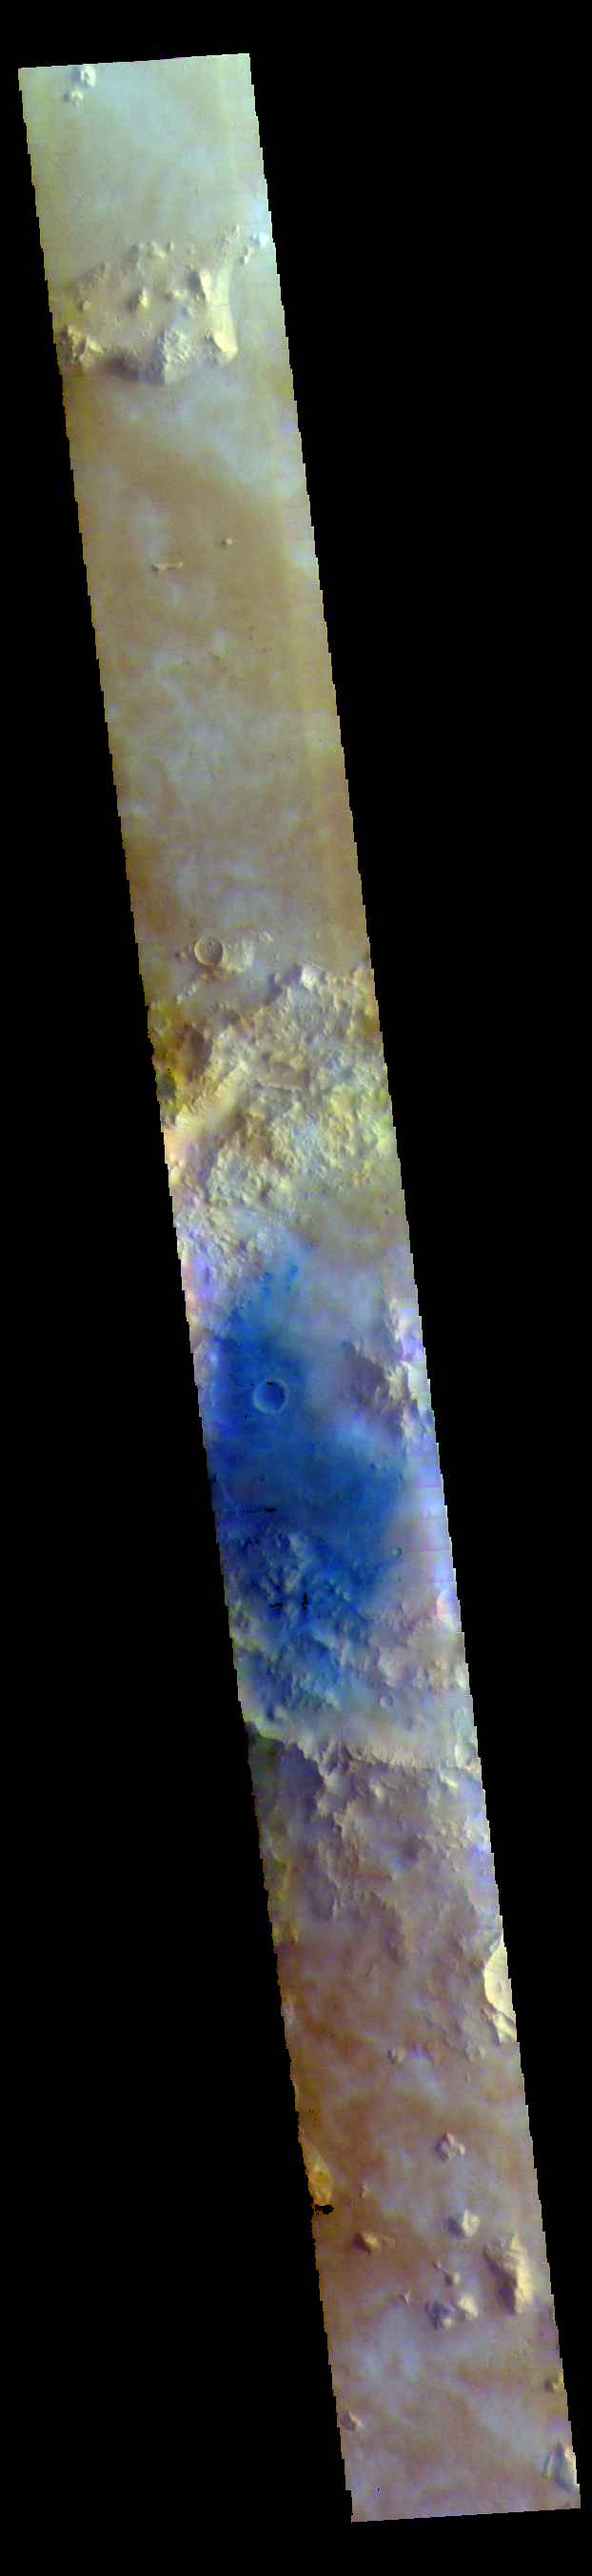

Tombaugh Crater – False Color

Tombaugh Crater is in the center of this VIS image. Dark blue tones are basaltic sands of the floor of the crater.

The THEMIS VIS camera contains 5 filters. The data from different filters can be combined in multiple ways to create a false color image. These false color images may reveal subtle variations of the surface not easily identified in a single band image.

Credit: NASA/JPL-Caltech/ASU